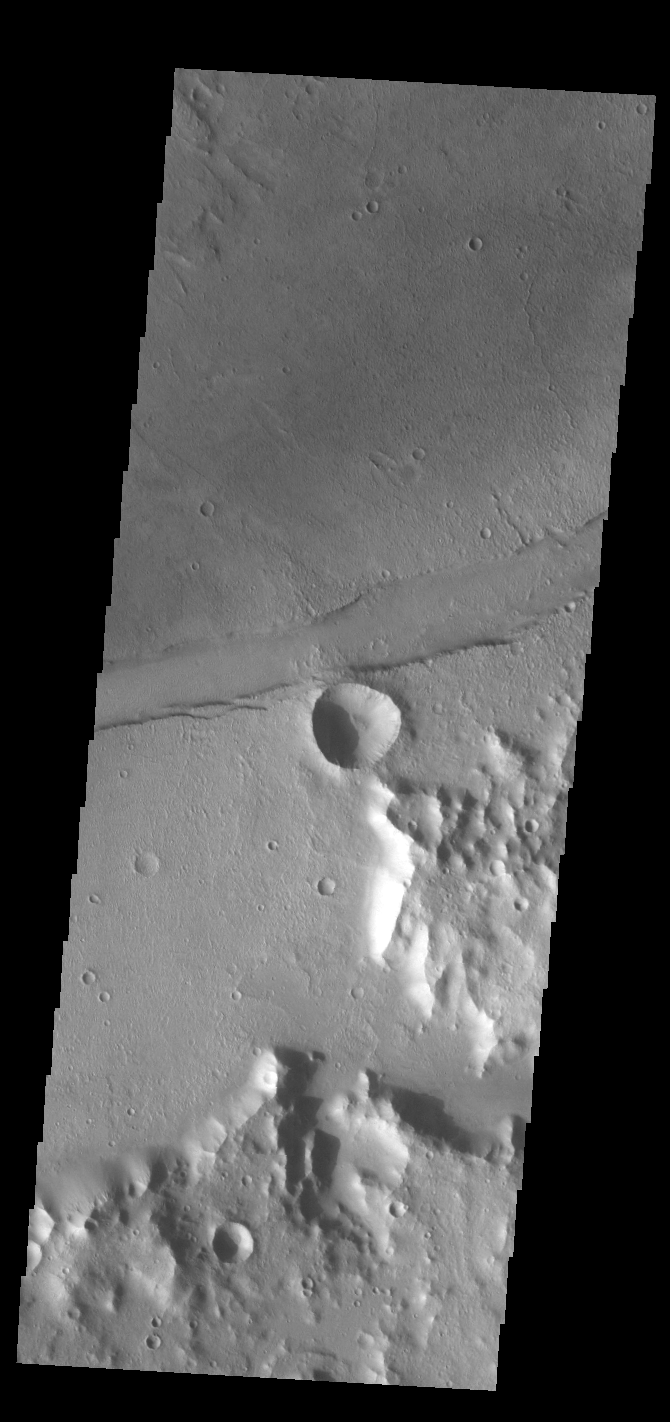

Sirenum Fossae

The linear feature in this VIS image is part of Sirenum Fossae. The linear feature is a tectonic graben. Graben are formed by extension of the crust and faulting. When large amounts of pressure or tension are applied to rocks on timescales that are fast enough that the rock cannot respond by deforming, the rock breaks along faults. In the case of a graben, two parallel faults are formed by extension of the crust and the rock in between the faults drops downward into the space created by the extension. The graben in this THEMIS image is aligned trending from north-northeast to south-southwest. Because the faults defining the graben are formed perpendicular to the direction of the applied stress, we know that extensional forces were pulling the crust apart in the west-northwest/east-southeast direction. The Sirenum Fossae graben are 2735km (1700 miles) long and stretch from eastern Terra Sirenum into western Daedalia Planum.

Credit: NASA/JPL-Caltech/ASU